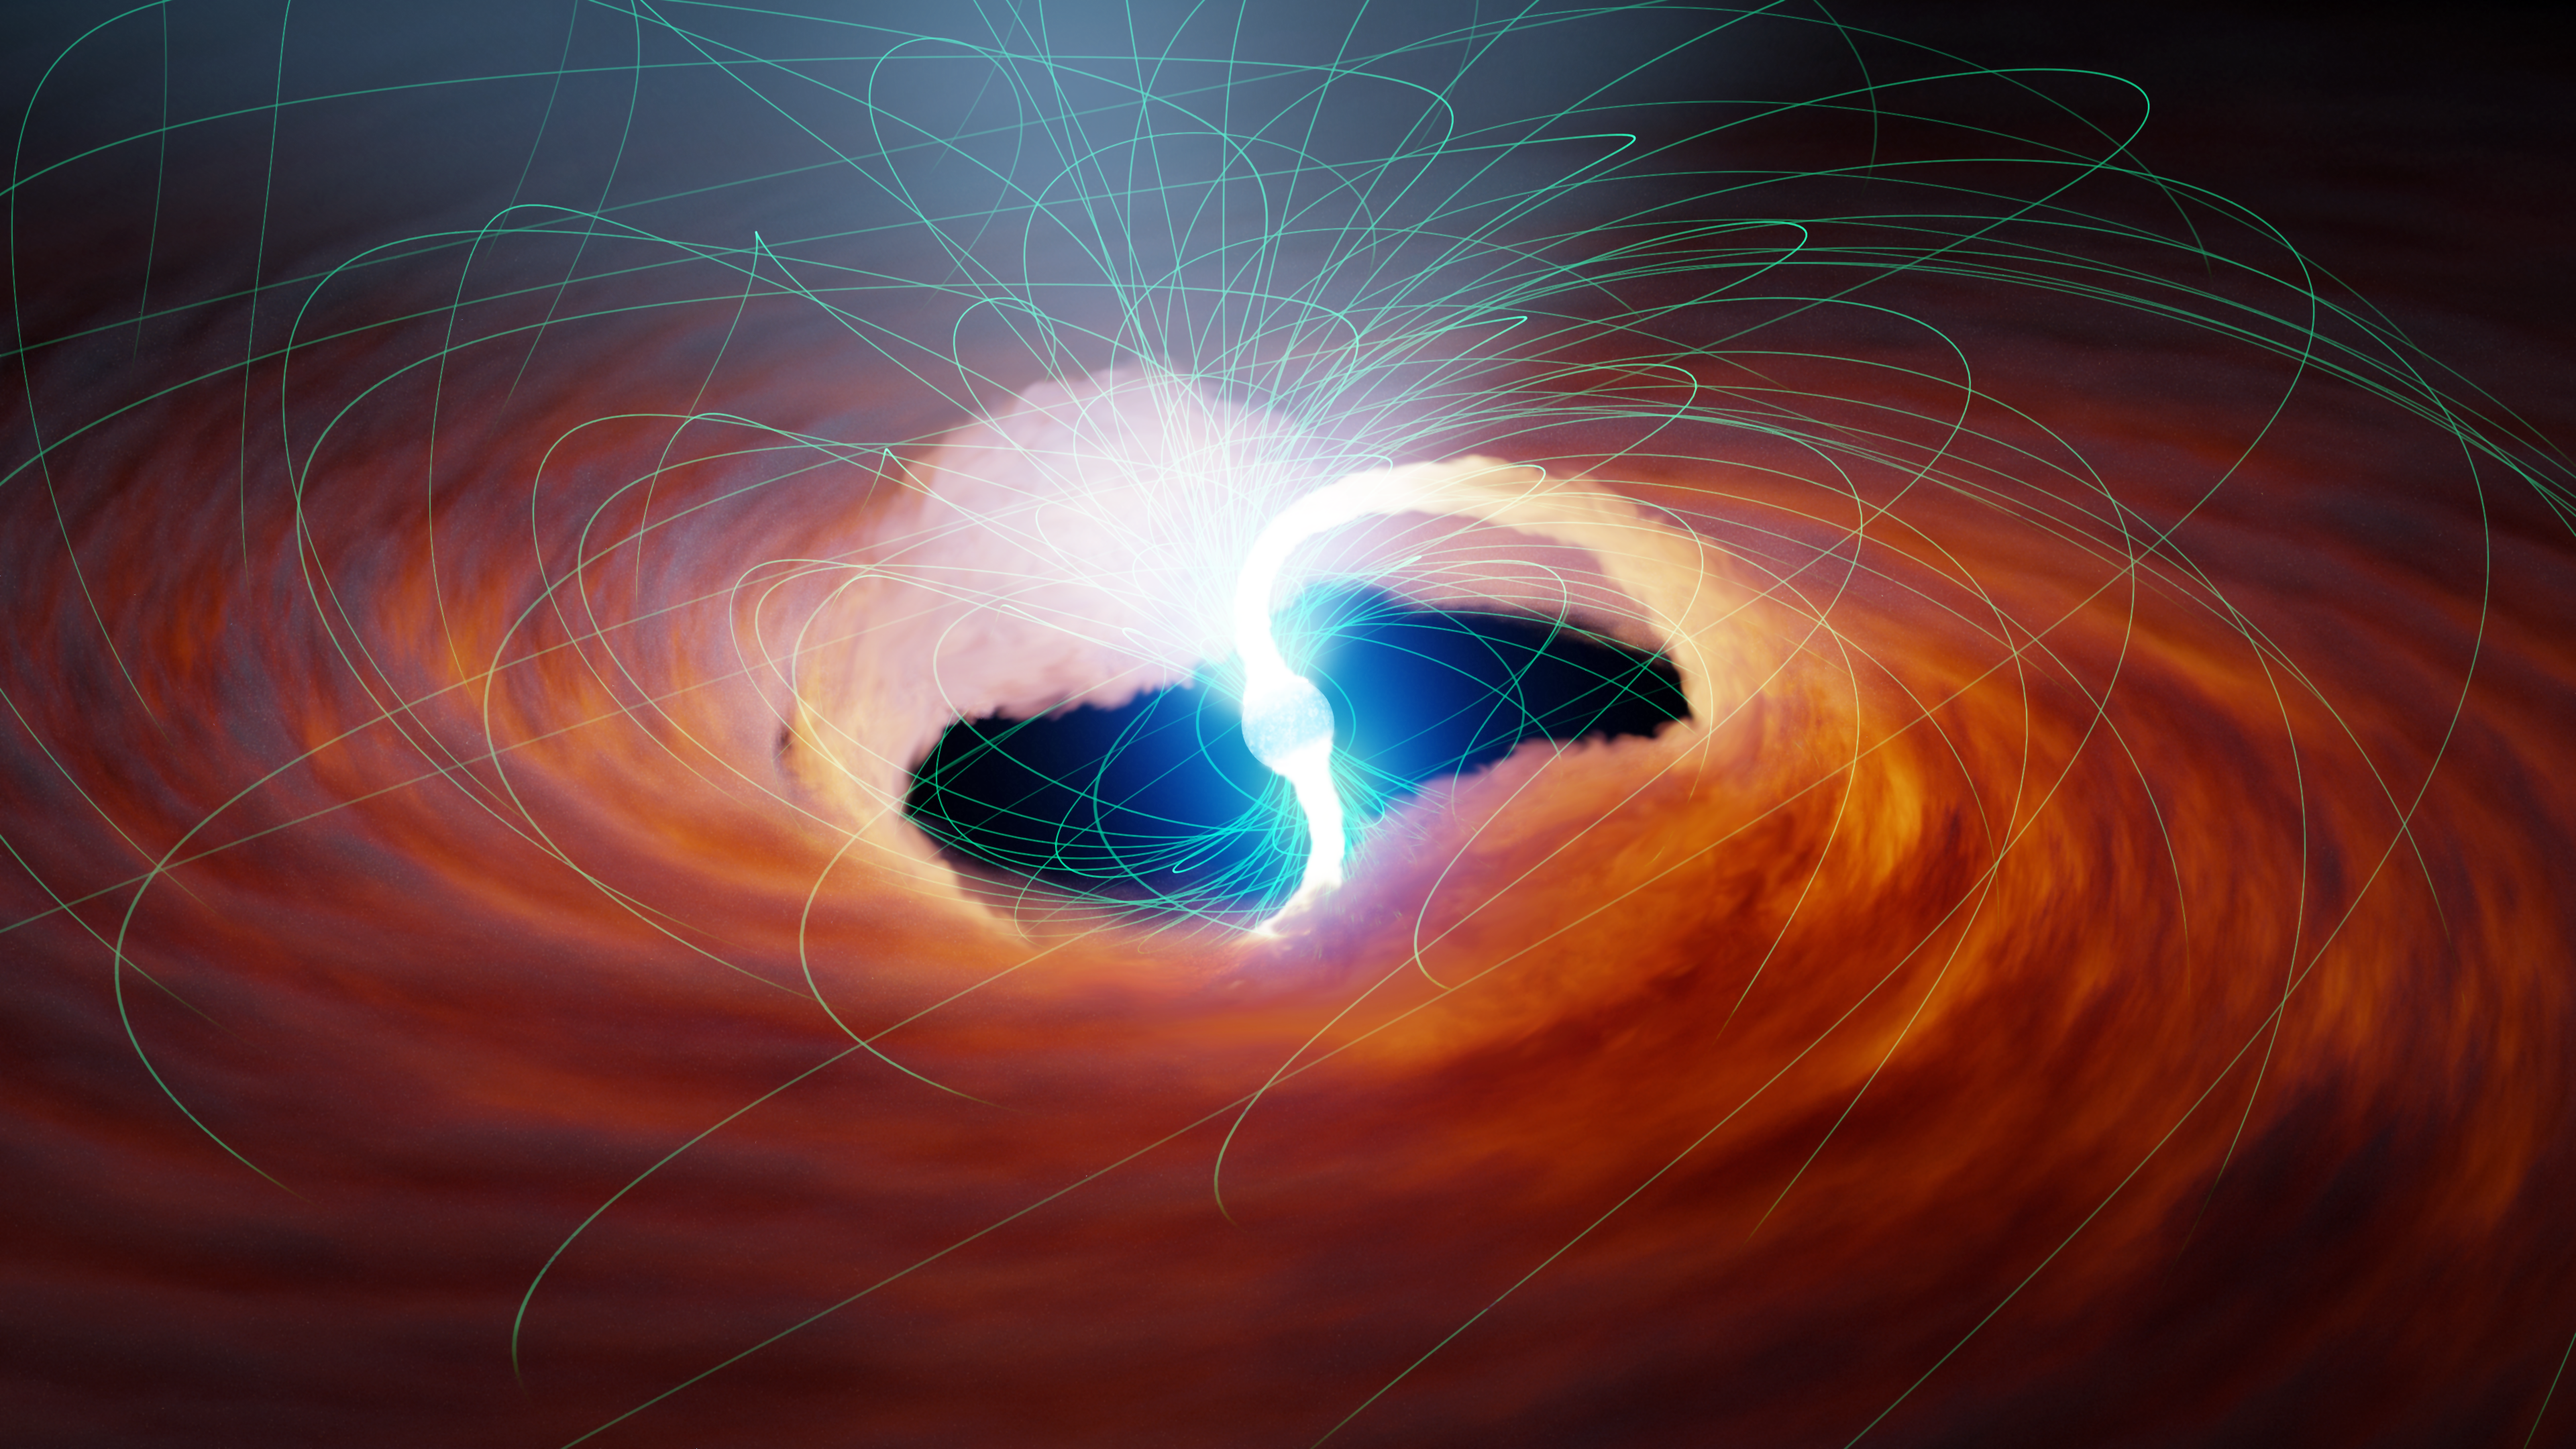

Ultra-luminous X-ray Source with Magnetic Fields

In this illustration of an ultra-luminous X-ray source, two rivers of hot gas are pulled onto the surface of a neutron star. Strong magnetic fields, shown in green, may change the interaction of matter and light near neutron stars’ surface, increasing how bright they can become.

Credit: NASA/JPL-Caltech/R. Hurt (IPAC)